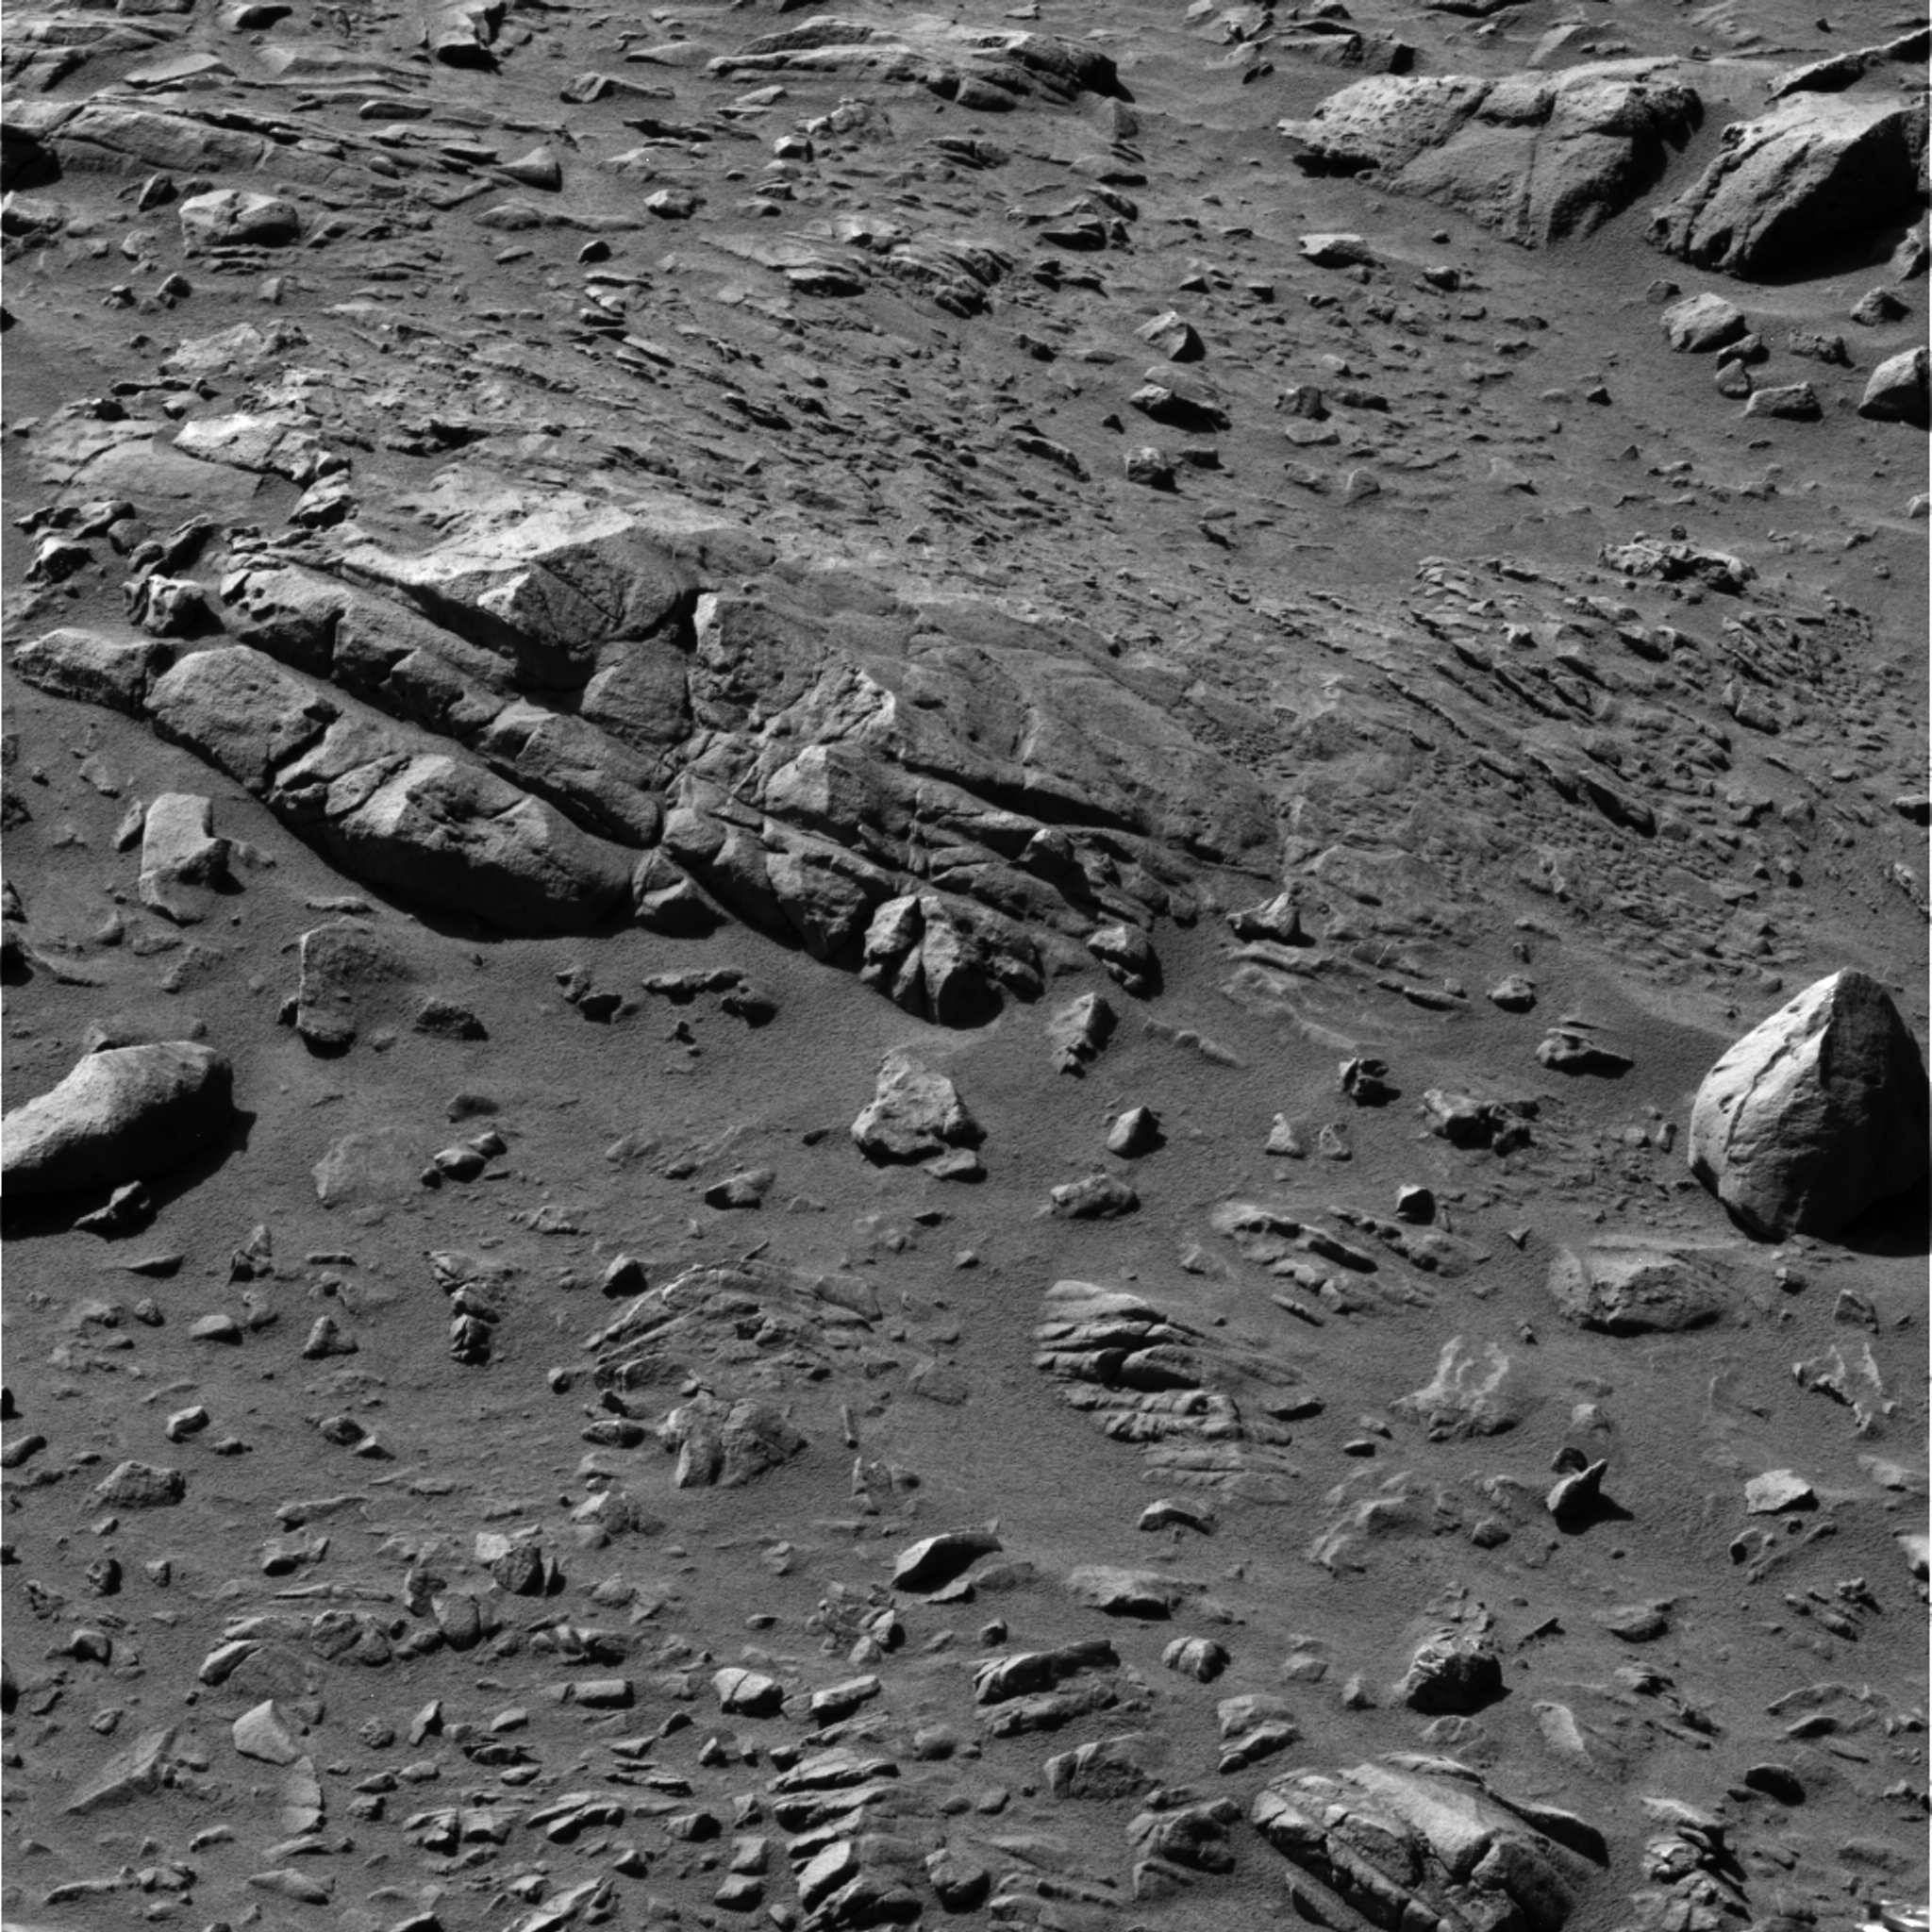

‘Uchben’ Rock

Figure 1

NASA’s Mars Exploration Spirit examined a rock dubbed “Uchben” in the “Columbia Hills” inside Gusev Crater. Spirit took this image with its panoramic camera as it approached the rock during the rover’s 278th martian day (Oct. 14, 2004). The visible portion of Uchben is about 50 centimenters (20 inches) long.

Abrasion Work on ‘Uchben’ (Figure 1)
Researchers used the rover Spirit’s rock abrasion tool to help them study a rock dubbed “Uchben” in the “Columbia Hills” of Mars. The tool ground into the rock, creating a shallow hole 4.5 centimeters (1.8 inches) in diameter in the central upper portion of this image. It also used wire bristles to brush a portion of the surface below and to the right of the hole. Spirit used its panoramic camera during the rover’s 293rd martian day (Oct. 29, 2004) to take the frames combined into this approximately true-color image.

Credit: NASA/JPL/Cornell